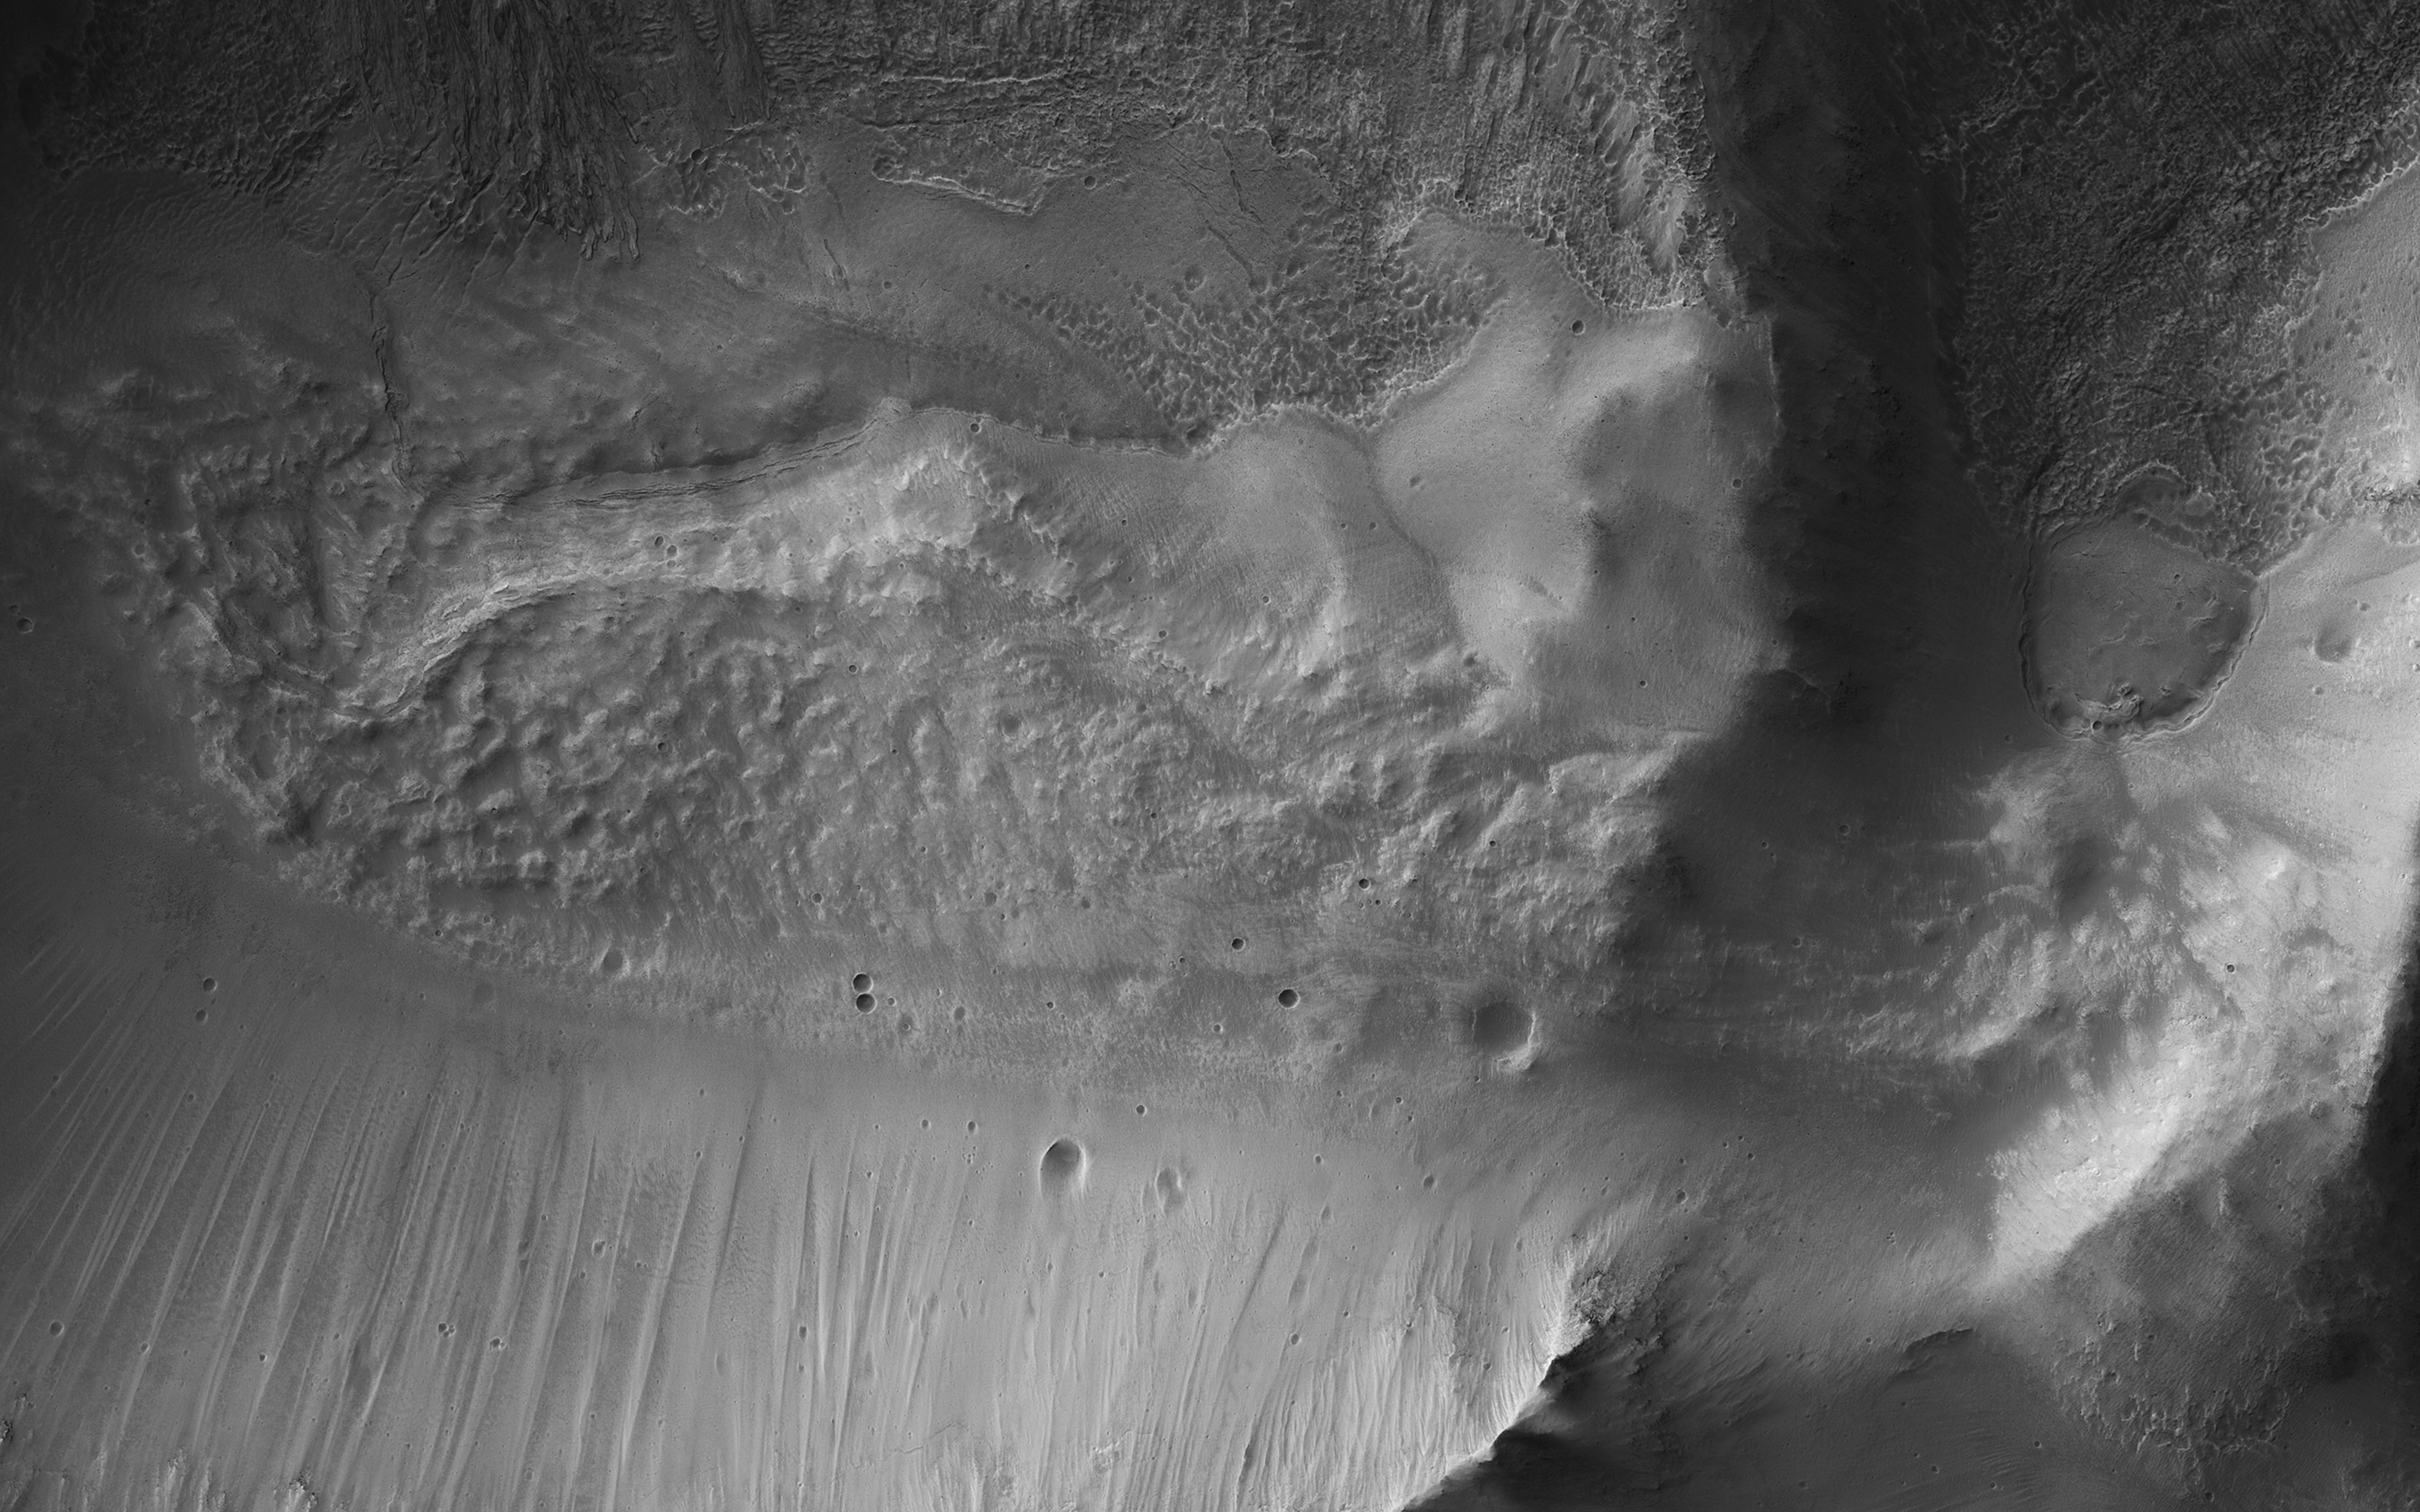

A Collapsed Crater Rim

This image from NASA’s Mars Reconnaissance Orbiter (MRO) shows the eastern rim of a small 3.5-kilometer crater which appears to have collapsed into a much larger crater (about 14-kilometers wide). The larger crater has a large ice flow around its central peak, and is non-circular, with large blocks further suggesting structural collapse of the terrain due to what are called periglacial processes.

Understanding the composition of this small crater may inform us of the ice content of the surrounding terrain.

The map is projected here at a scale of 50 centimeters (19.7 inches) per pixel. [The original image scale is 50.8 centimeters (20 inches) per pixel (with 2 x 2 binning); objects on the order of 152 centimeters (59.8 inches) across are resolved.] North is up.

The University of Arizona, Tucson, operates HiRISE, which was built by Ball Aerospace & Technologies Corp., Boulder, Colorado. NASA’s Jet Propulsion Laboratory, a division of Caltech in Pasadena, California, manages the Mars Reconnaissance Orbiter Project for NASA’s Science Mission Directorate, Washington.

Credit: NASA/JPL-Caltech/Univ. of Arizona